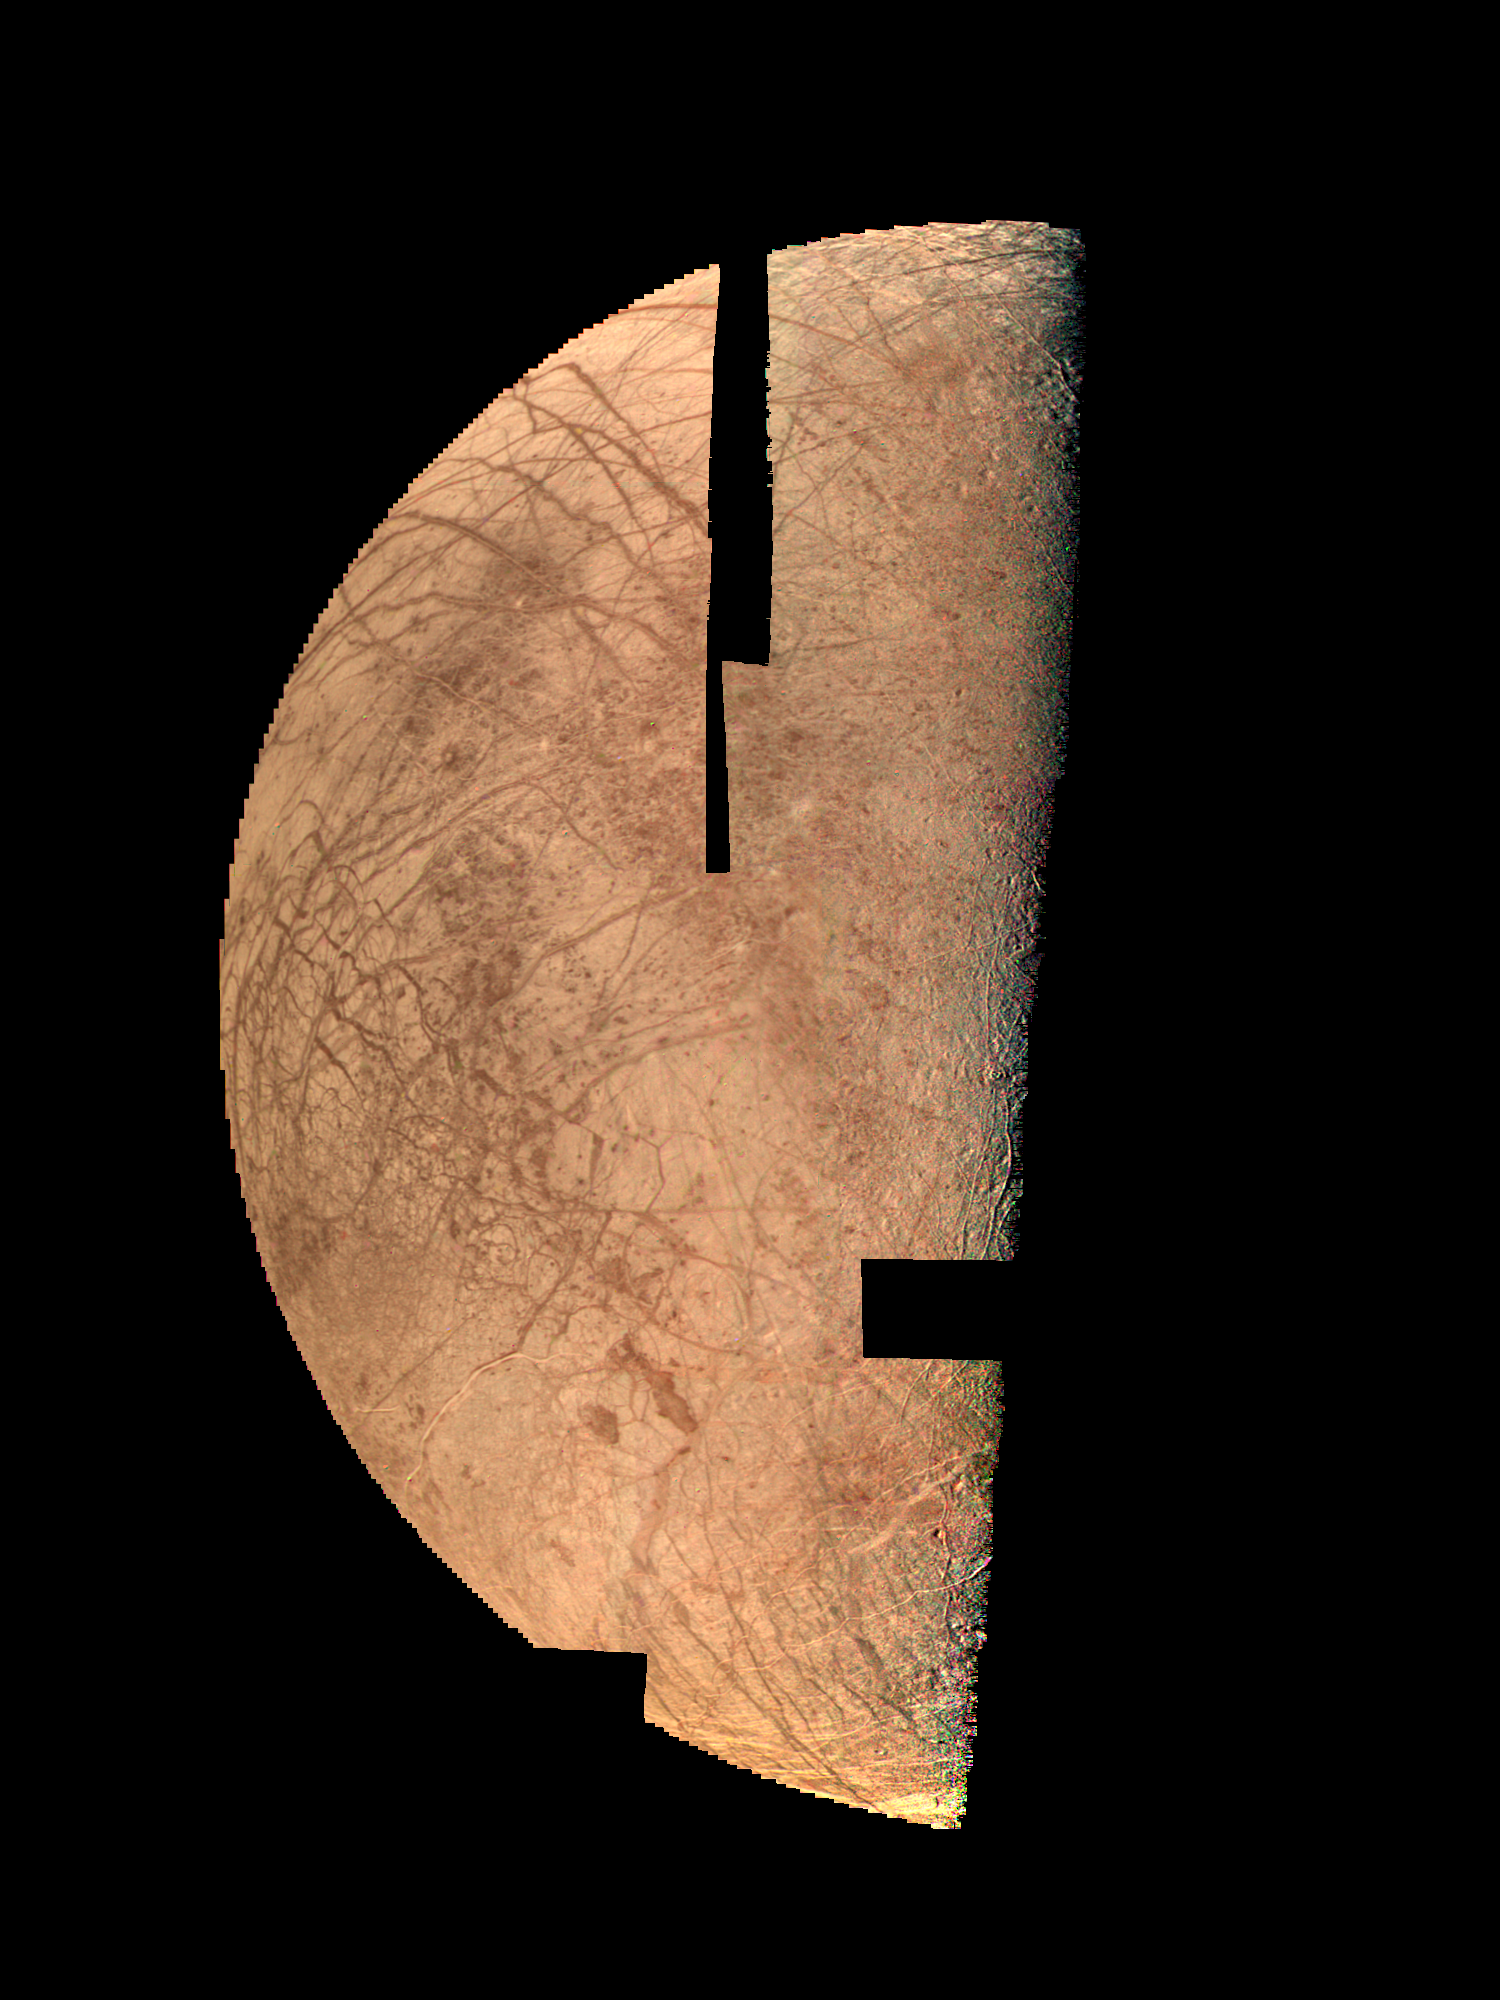

Europa – Mosaic

Europa looks like a cracked egg in this computer mosaic of the best Voyager 2 images. In this presentation, the variation of surface brightness due to the angle of the sun has been removed by computer processing, so that surface features can be seen equally well at all places. The many broad dark streaks show up well, but this presentation does not bring out the much fainter and more enigmatic light streaks. These pictures were taken from a distance of about 250,000 kilometers and show features as small as 5 kilometers across.

Credit: NASA/JPL